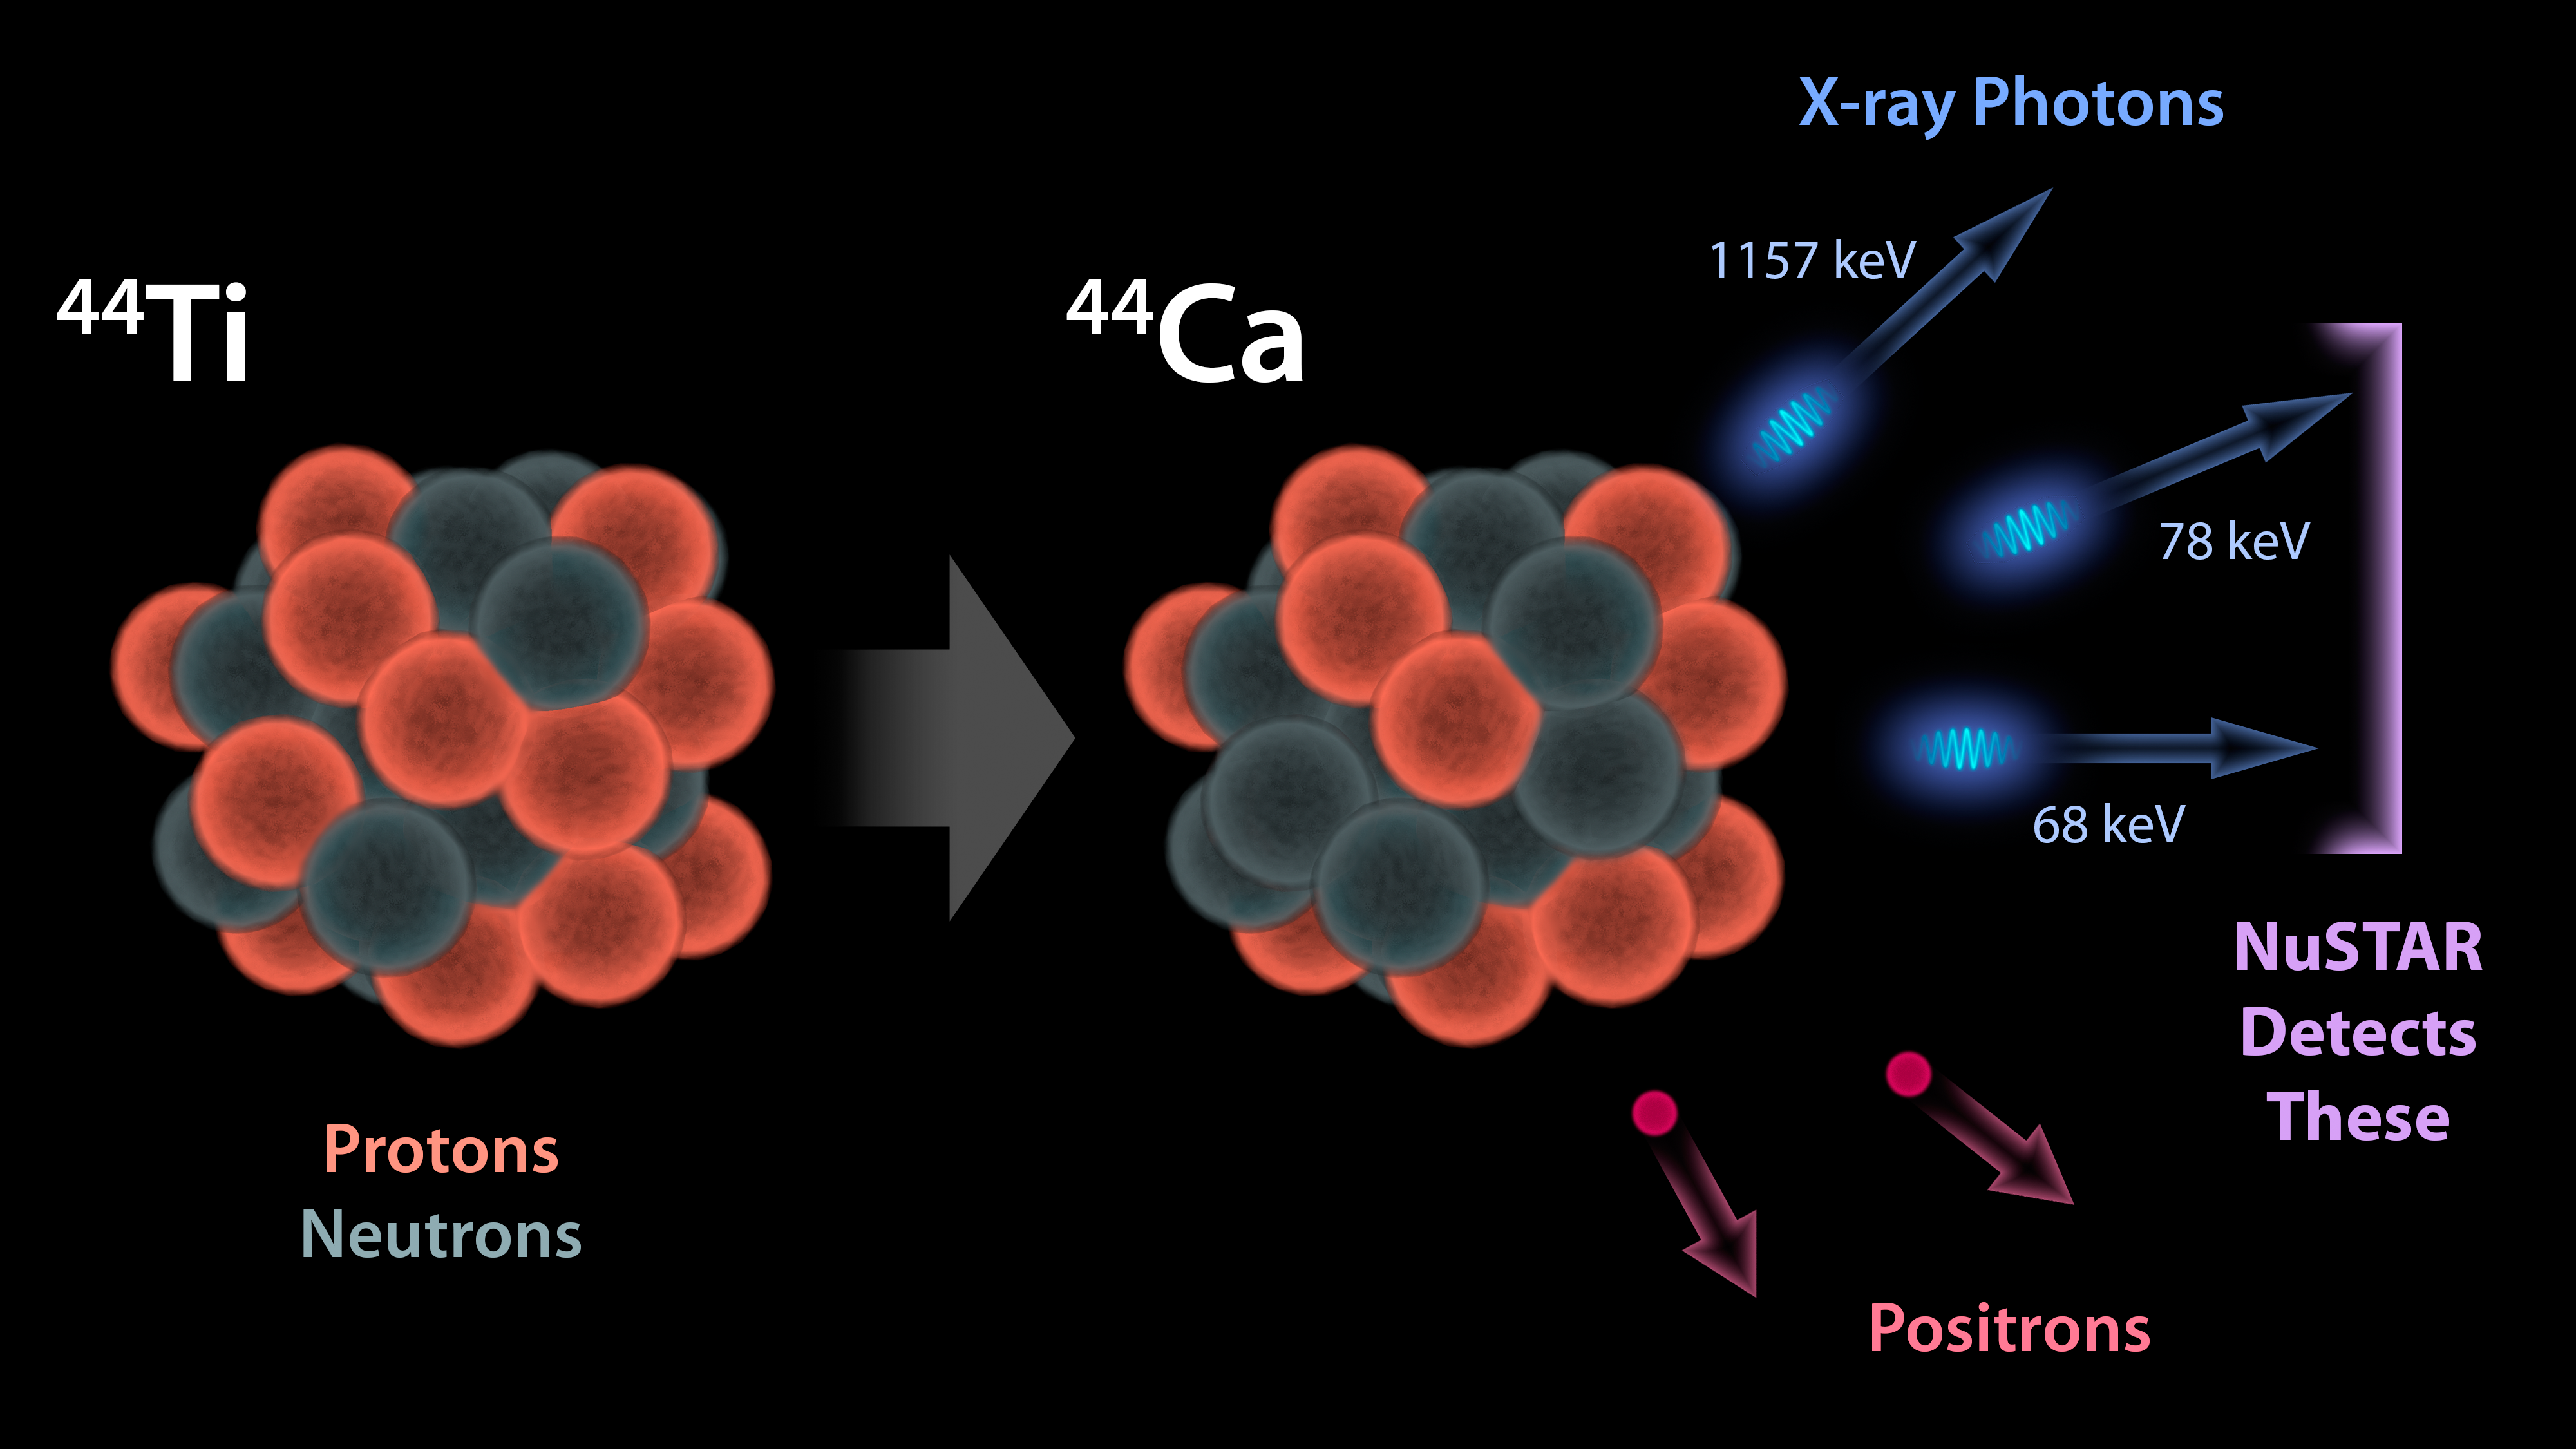

The Creation of Titanium in Stars

This diagram illustrates why NASA’s Nuclear Spectroscopic Telescope Array, or NuSTAR, can see radioactivity in the remains of exploded stars for the first time.

When stars blow up in supernovas, they fuse lighter elements together into heavier ones, seeding the universe with the ingredients that go into making stars, planets and even people. Some of the elements produced in supernovas are radioactive, which means they are unstable and decay into lighter elements. When this happens, the radioactive substances give off energy in the form of particles called positrons — and light, which is made up of photons.

One of the radioactive elements created in supernovas is titanium-44 (44 denotes the total number of protons and neutrons in an atom). Titanium-44 decays into calcium-44, and in the process, gives off high-energy X-ray photons. NuSTAR is the first telescope capable of creating detailed pictures of these high-energy X-ray photons. As a result, NuSTAR can map the radioactivity in supernova remnants for the first time, revealing new details about how massive stars explode.

NuSTAR is a Small Explorer mission led by the California Institute of Technology in Pasadena and managed by NASA’s Jet Propulsion Laboratory, also in Pasadena, for NASA’s Science Mission Directorate in Washington. The spacecraft was built by Orbital Sciences Corporation, Dulles, Va. Its instrument was built by a consortium including Caltech; JPL; the University of California, Berkeley; Columbia University, N.Y.; NASA’s Goddard Space Flight Center, Greenbelt, Md.; the Danish Technical University in Denmark; Lawrence Livermore National Laboratory, Livermore, Calif.; ATK Aerospace Systems, Goleta, Calif., and with support from the Italian Space Agency (ASI) Science Data Center, Rome, Italy.

NuSTAR’s mission operations center is at UC Berkeley, with ASI providing its equatorial ground station located at Malindi, Kenya. The mission’s outreach program is based at Sonoma State University, Rohnert Park, Calif. NASA’s Explorer Program is managed by Goddard. JPL is managed by Caltech for NASA.

Credit: NASA/JPL-Caltech